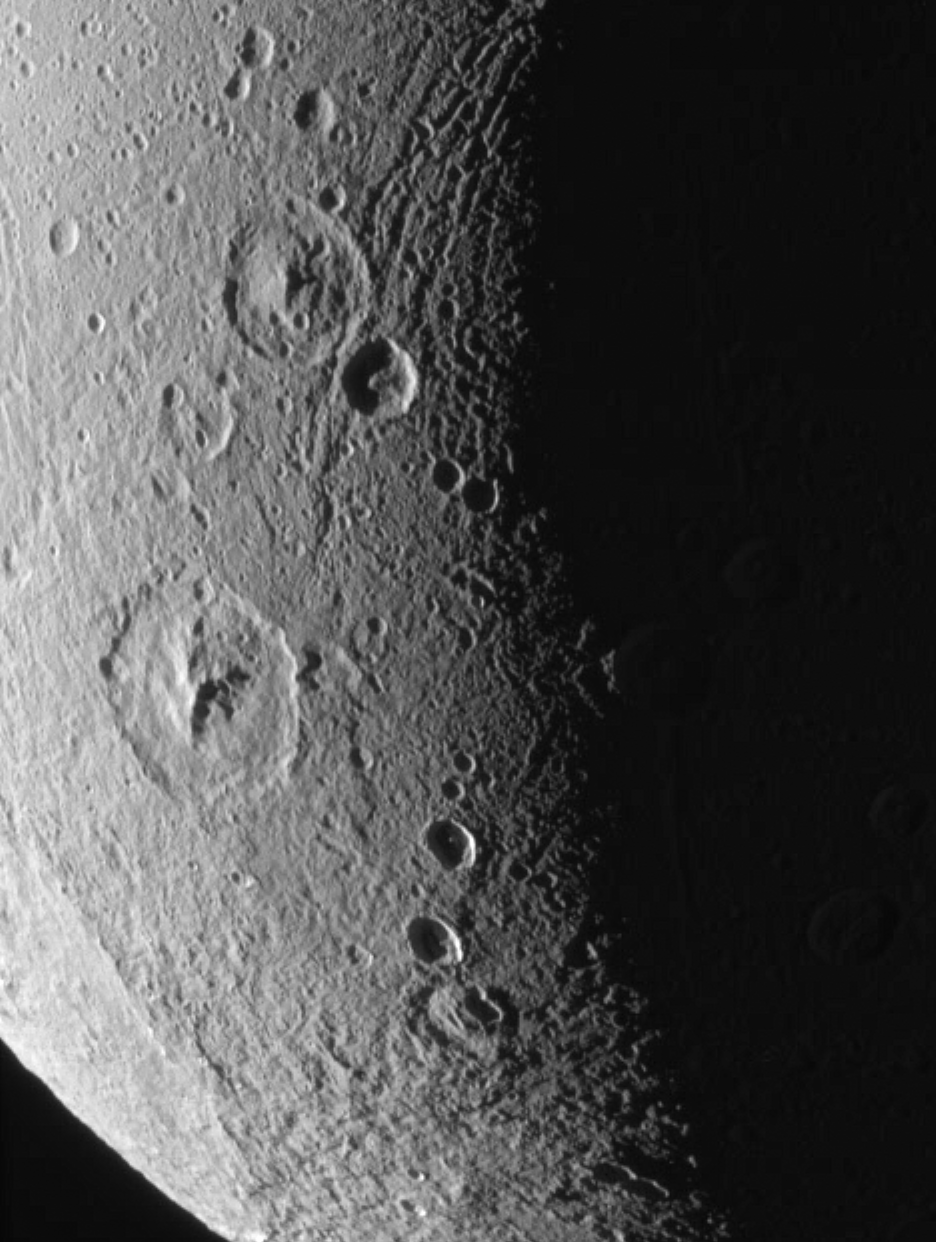

Dione: Magnified View

This close-up of Dione’s icy surface shows deeply shadowed craters near the terminator, as well as a group of roughly linear faults above center.

The terrain shown here is on the moon’s leading hemisphere. North on Dione (1,126 kilometers, or 700 miles across) is up and tilted 21 degrees to the right.

The image was taken in visible green light with the Cassini spacecraft narrow-angle camera on Dec. 24, 2005 at a distance of approximately 152,000 kilometers (94,000 miles) from Dione and at a Sun-Dione-spacecraft, or phase, angle of 109 degrees. Resolution in the original image was 904 meters (2,965 feet) per pixel. The image has been magnified by a factor of two and contrast-enhanced to aid visibility.

The Cassini-Huygens mission is a cooperative project of NASA, the European Space Agency and the Italian Space Agency. The Jet Propulsion Laboratory, a division of the California Institute of Technology in Pasadena, manages the mission for NASA’s Science Mission Directorate, Washington, D.C. The Cassini orbiter and its two onboard cameras were designed, developed and assembled at JPL. The imaging operations center is based at the Space Science Institute in Boulder, Colo.

Credit: NASA/JPL/Space Science Institute